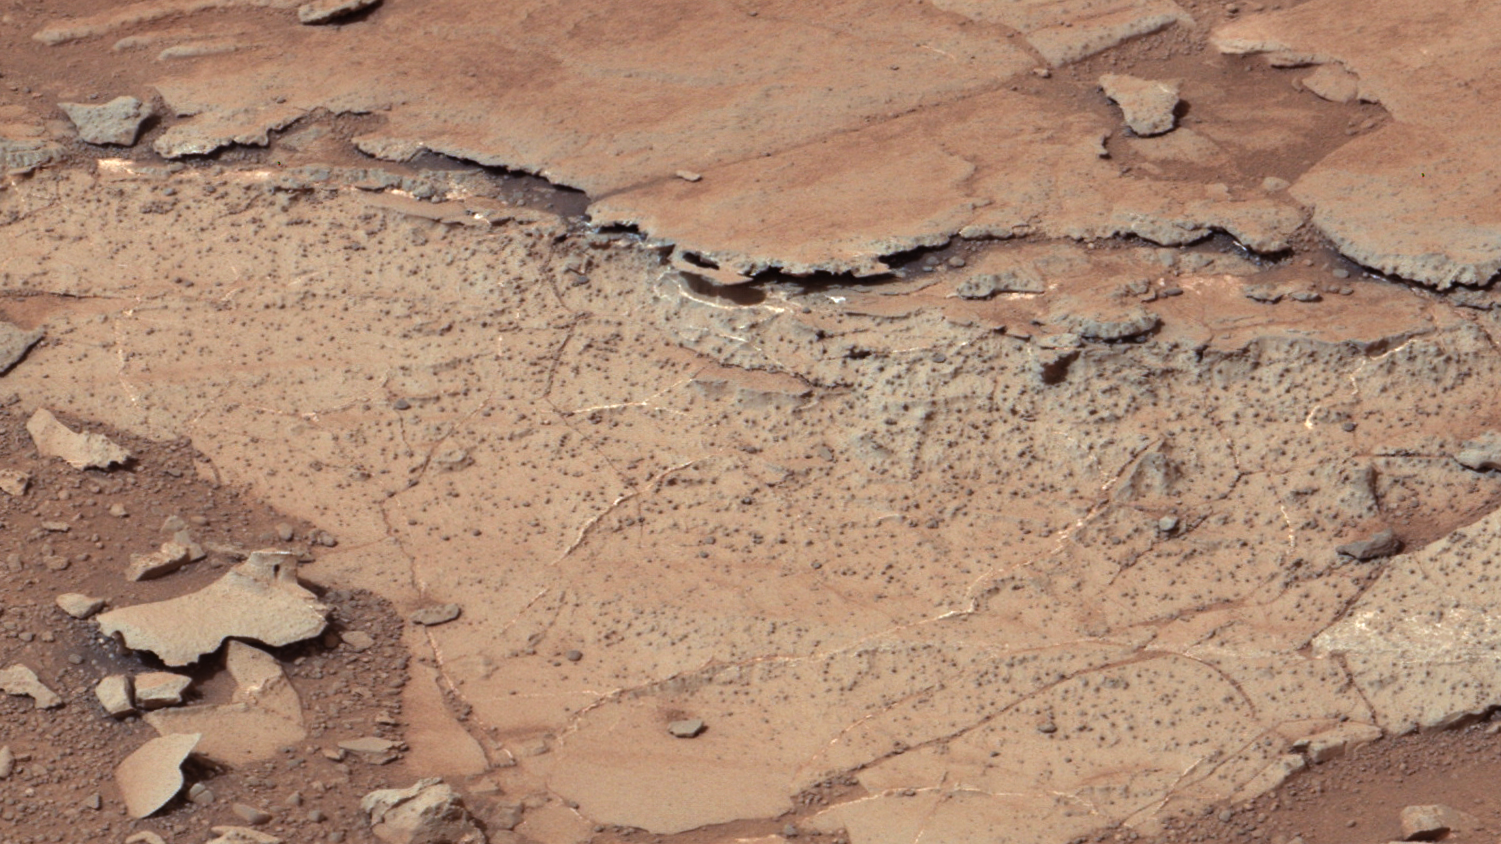

Spherules in ‘Yellowknife Bay’

Annotated Image

This image from the right Mast Camera (Mastcam) of NASA’s Curiosity Mars rover shows roughly spherical features. These are called spherules, and they are common in this stratigraphic unit, the Sheepbed Unit, which defines the lower part of the sequences of strata exposed in “Yellowknife Bay.” These features are interpreted as concretions, implying they formed in water that percolated through pores in the sediment. Spherical concretions have previously been discovered in other rocks on Mars.

Mastcam obtained these images on the 139th Martian day, or sol, of Curiosity’s surface operations (Dec. 25, 2012). The image has been white-balanced to show what the rock would look like if it were on Earth.

Credit: NASA/JPL-Caltech/MSSS